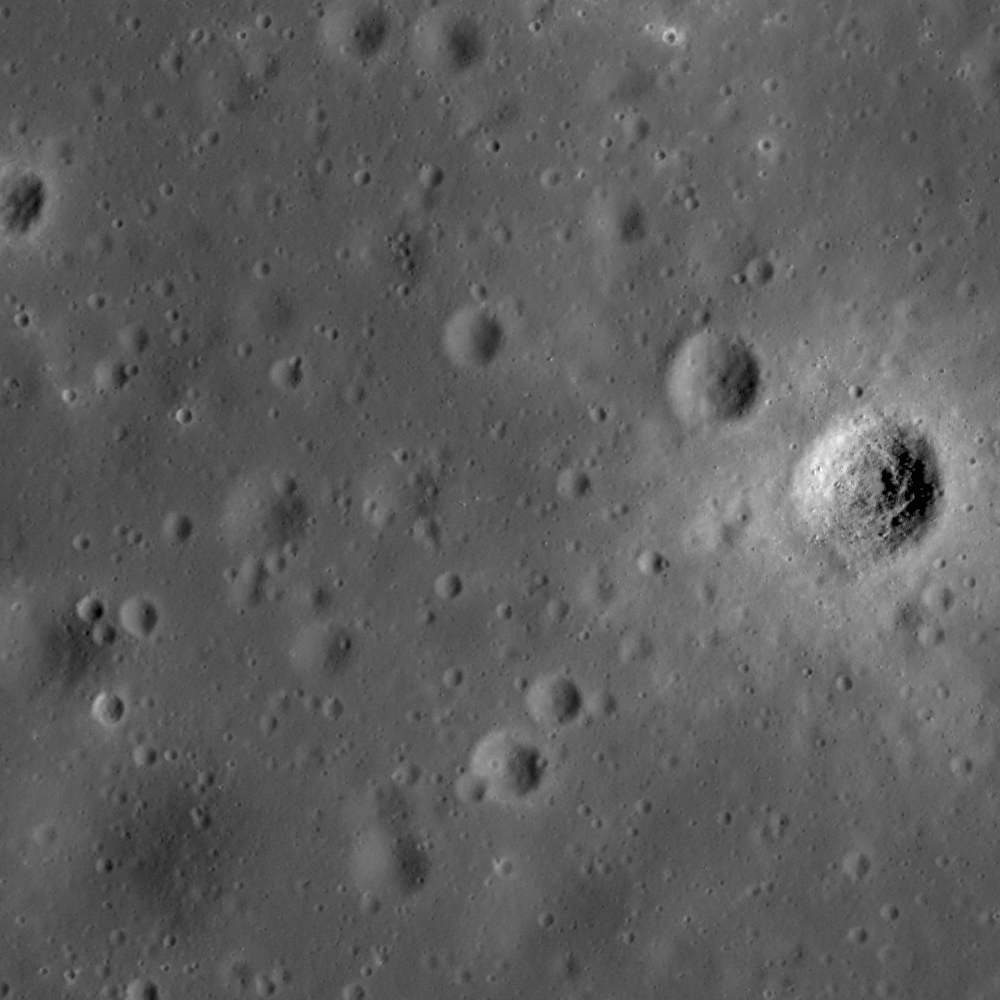

A Path not Taken

Mare surface in Sinus Aestuum near a lunar exploration site proposed in the late 1950s. Image width is 460 meters, or 1509 feet.

NASA’s Goddard Space Flight Center built and manages the mission for the Exploration Systems Mission Directorate at NASA Headquarters in Washington. The Lunar Reconnaissance Orbiter Camera was designed to acquire data for landing site certification and to conduct polar illumination studies and global mapping. Operated by Arizona State University, LROC consists of a pair of narrow-angle cameras (NAC) and a single wide-angle camera (WAC). The mission is expected to return over 70 terabytes of image data.

Credit: NASA/GSFC/Arizona State University